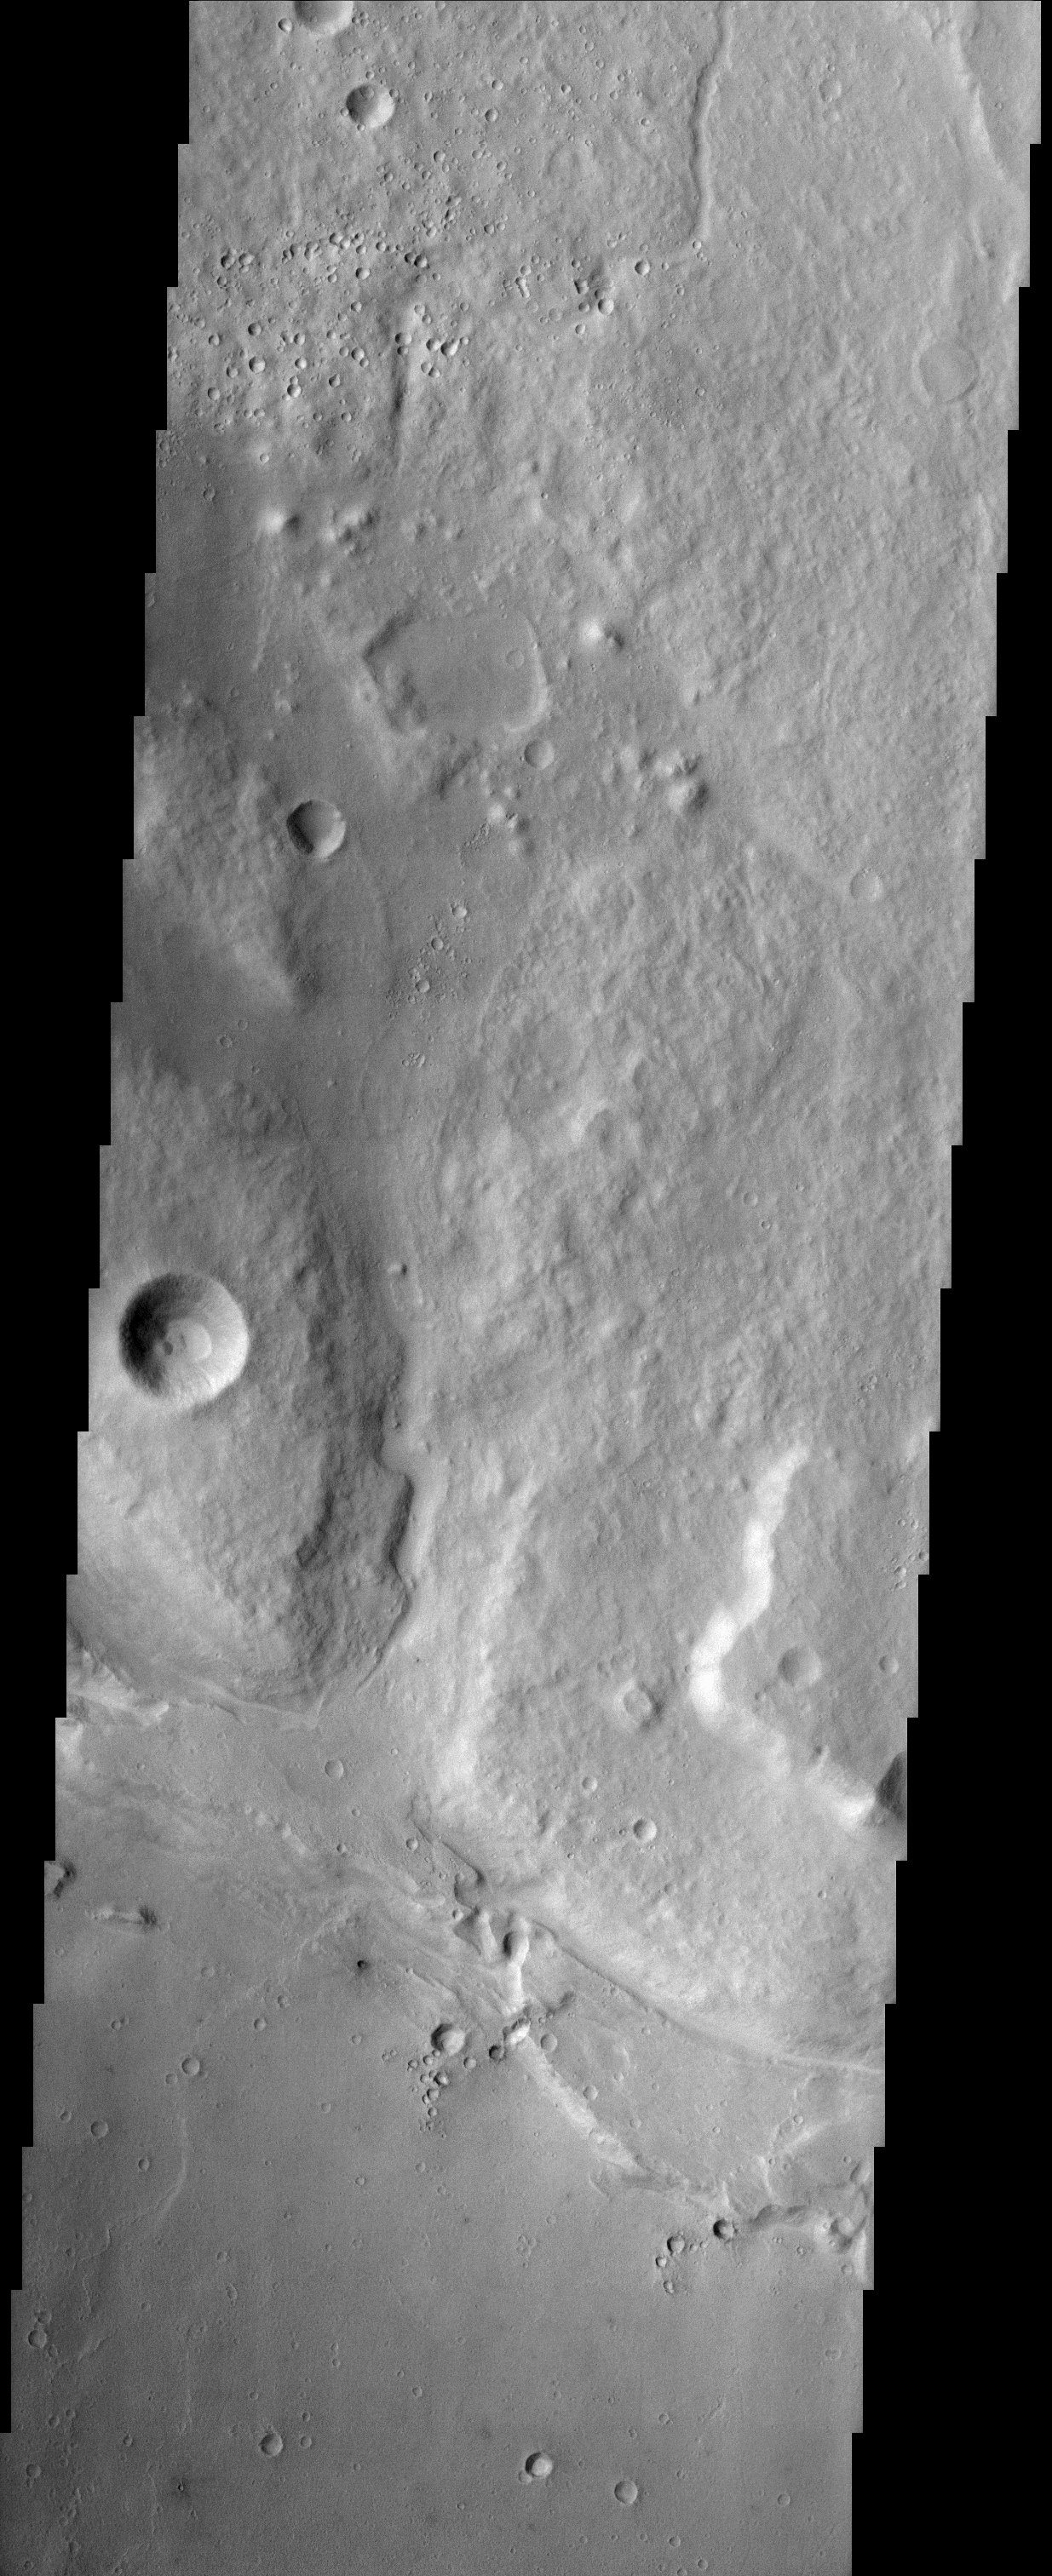

Ares Valles

This image covers a portion of Ares Valles. Ares Valles is an outflow channel carved into the surface of Mars by ancient catastrophic floods. The floods were most likely caused by huge discharges of groundwater at the channel heads. These floods are similar to (but much larger than) floods that created the Channeled Scablands in central Washington State during the last ice age on Earth. The Martian channels are hundreds of kilometers long and occur in a number of regions within equatorial Mars. The material that was eroded away by these floods was deposited as sediment in the northern lowlands. The Mars Pathfinder landing site is several hundred kilometers downstream from the location of this image and the surfaces are probably similar in nature.

Note: this THEMIS visual image has not been radiometrically nor geometrically calibrated for this preliminary release. An empirical correction has been performed to remove instrumental effects. A linear shift has been applied in the cross-track and down-track direction to approximate spacecraft and planetary motion. Fully calibrated and geometrically projected images will be released through the Planetary Data System in accordance with Project policies at a later time.

NASA’s Jet Propulsion Laboratory manages the 2001 Mars Odyssey mission for NASA’s Office of Space Science, Washington, D.C. The Thermal Emission Imaging System (THEMIS) was developed by Arizona State University, Tempe, in collaboration with Raytheon Santa Barbara Remote Sensing. The THEMIS investigation is led by Dr. Philip Christensen at Arizona State University. Lockheed Martin Astronautics, Denver, is the prime contractor for the Odyssey project, and developed and built the orbiter. Mission operations are conducted jointly from Lockheed Martin and from JPL, a division of the California Institute of Technology in Pasadena.

Credit: NASA/JPL/Arizona State University